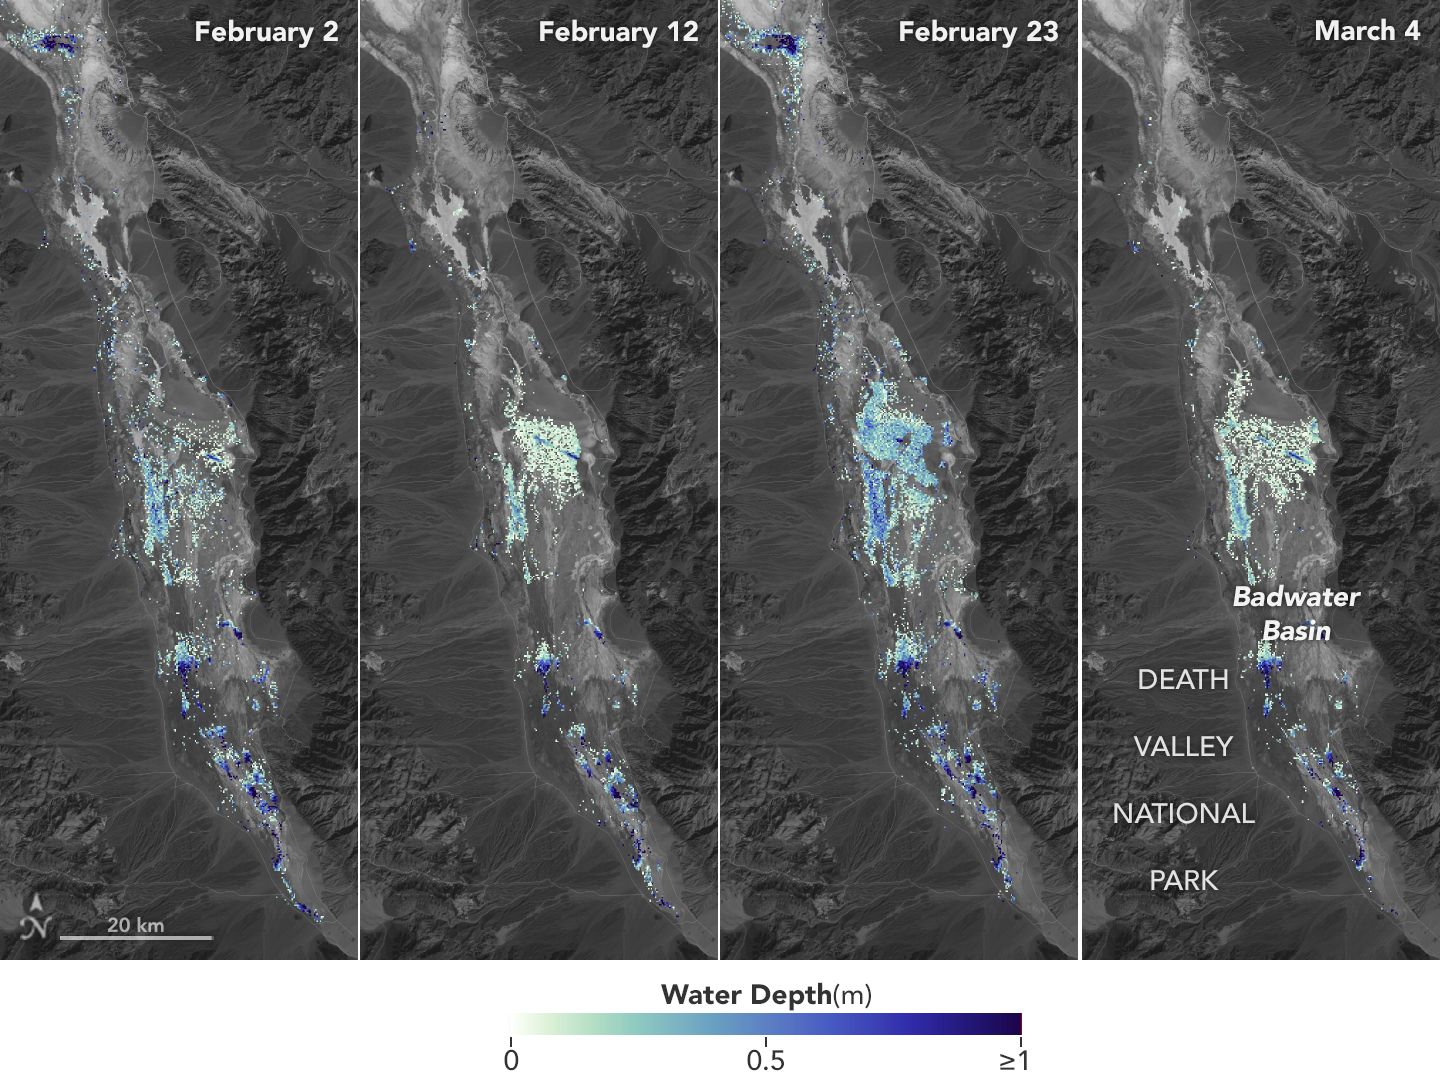

SWOT Death Valley Lake Depth

California’s Death Valley, the driest place in North America, has hosted an ephemeral lake since late 2023. In March 2024, a NASA-led analysis calculated water depths in the temporary lake over several weeks in February and March 2024, demonstrating the possibilities of the latest water-observing mission, the U.S.-French Surface Water and Ocean Topography (SWOT) satellite.

The analysis found that water depths in the lake ranged between about 3 feet (1 meter) to less than 1.5 feet (0.5 meters) over the course of several weeks. This period included a series of storms that swept across California, bringing record amounts of rainfall.

To estimate the depth of the lake, known informally as Lake Manly, researchers used water level data collected by SWOT and subtracted corresponding U.S. Geological Survey land elevation information for Badwater Basin.

The researchers found that the water levels varied across space and time in the roughly 10-day period between SWOT observations. In the visualization above, water depths of about 3 feet (1 meter) appear dark blue; those of less than 1.5 feet (0.5 meters) appear light yellow. Right after a series of storms in early February, the temporary lake was about 6 miles (10 kilometers) long and 3 miles (5 kilometers) wide. Each pixel in the image represents an area that is about 330 feet by 330 feet (100 meters by 100 meters).

Figure A is an animation of the depth on four dates from early February to early March 2024.

Unlike many lakes around the world, Death Valley’s lake is temporary, relatively shallow, and strong winds are enough to move the freshwater body a couple of miles, as happened from Feb. 29 to March 2. Since there isn’t typically water in Badwater Basin, researchers don’t have permanent instruments in place for studying water in this area. SWOT can fill the data gap for when places like this, and others around the world, become inundated.

Since shortly after launch in December 2022, SWOT has been measuring the height of nearly all water on Earth’s surface, developing one of the most detailed and comprehensive views of the planet’s oceans and freshwater lakes and rivers. Not only can the satellite detect the extent of water, as other satellites can, but SWOT can also measure water surface levels. Combined with other types of information, SWOT measurements can yield water depth data for inland features like lakes and rivers.

The SWOT science team makes its measurements using the Ka-band Radar Interferometer (KaRIn) instrument. With two antennas spread 33 feet (10 meters) apart on a boom, KaRIn produces a pair of data swaths as it circles the globe, bouncing radar pulses off water surfaces to collect surface-height information.

Launched from Vandenberg Space Force Base in central California, SWOT is now in its operations phase, collecting data that will be used for research and other purposes.

SWOT was jointly developed by NASA and the French space agency, CNES (Centre National d’Études Spatiales), with contributions from the Canadian Space Agency (CSA) and the UK Space Agency. NASA’s Jet Propulsion Laboratory, which is managed for the agency by Caltech in Pasadena, California, leads the U.S. component of the project. For the flight system payload, NASA provided the KaRIn instrument, a GPS science receiver, a laser retroreflector, a two-beam microwave radiometer, and NASA instrument operations. CNES provided the Doppler Orbitography and Radioposition Integrated by Satellite (DORIS) system, the dual frequency Poseidon altimeter (developed by Thales Alenia Space), the KaRIn radio-frequency subsystem (together with Thales Alenia Space and with support from the UK Space Agency), the satellite platform, and ground operations. CSA provided the KaRIn high-power transmitter assembly. NASA provided the launch vehicle and the agency’s Launch Services Program, based at Kennedy Space Center, managed the associated launch services.

Credit: NASA/JPL-Caltech